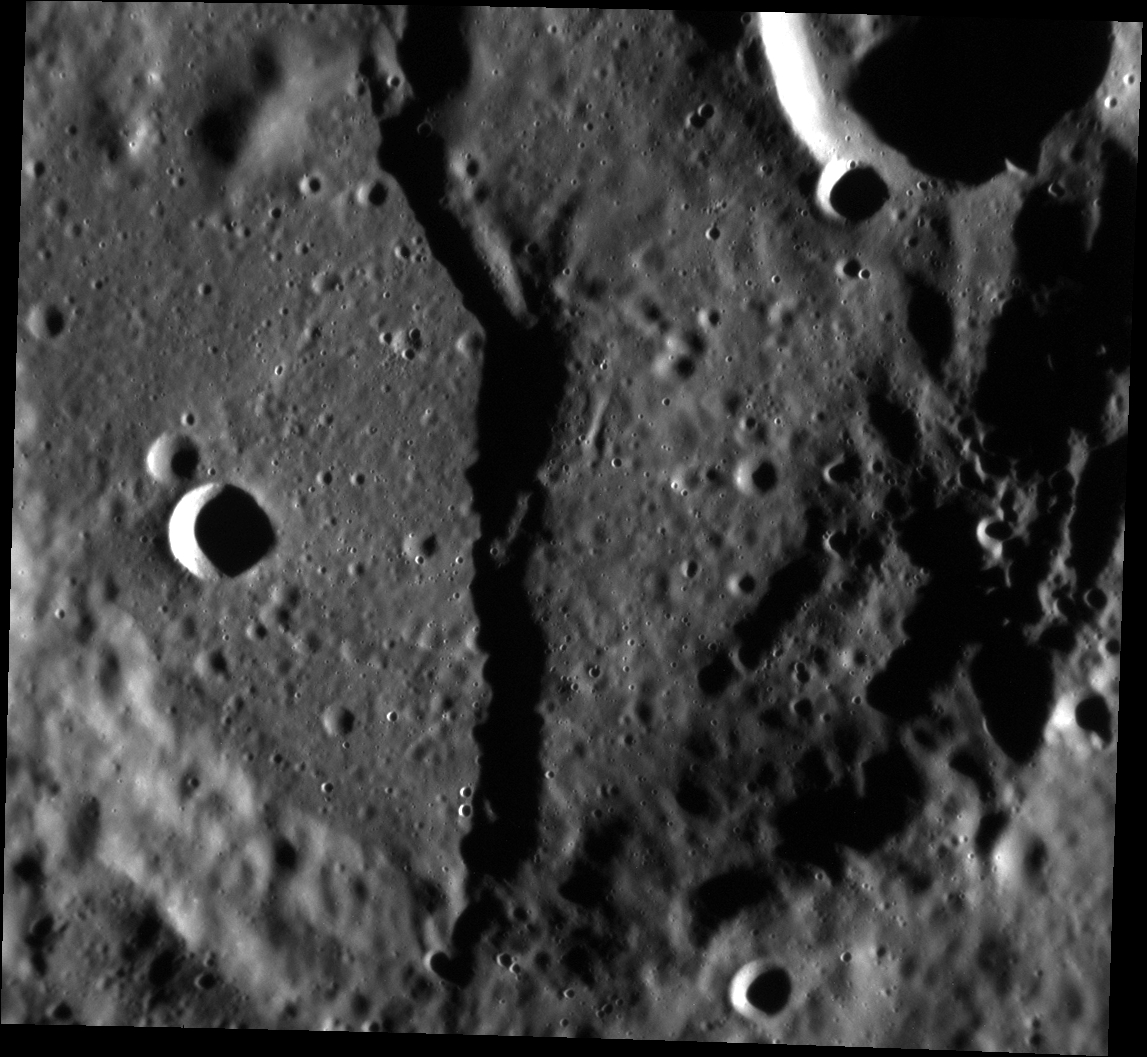

Split Down the Middle

The large unnamed crater in today’s featured image is located just north of Mercury’s equator. The crater’s walls and floor are cross-cut by a scarp, which illustrates the law of superposition. The law of superposition helps scientists to make conclusions about the relative timing of different geologic events and the relative age of geologic features. Since the scarp cuts through the crater’s walls and floor, scientists conclude that the crater is older than the scarp.

This image was acquired as a high-resolution targeted observation. Targeted observations are images of a small area on Mercury’s surface at resolutions much higher than the 200-meter/pixel morphology base map. It is not possible to cover all of Mercury’s surface at this high resolution, but typically several areas of high scientific interest are imaged in this mode each week.

Date acquired: June 30, 2013
Image Mission Elapsed Time (MET): 14904546
Image ID: 4353624
Instrument: Narrow Angle Camera (NAC) of the Mercury Dual Imaging System (MDIS)
Center Latitude: 5.02°
Center Longitude: 7.06° E
Resolution: 47 meters/pixel
Scale: The image is approximately 48 km (30 miles) in length
Incidence Angle: 78.8°
Emission Angle: 23.0°
Phase Angle: 101.9°

The MESSENGER spacecraft is the first ever to orbit the planet Mercury, and the spacecraft’s seven scientific instruments and radio science investigation are unraveling the history and evolution of the Solar System’s innermost planet. MESSENGER acquired over 150,000 images and extensive other data sets. MESSENGER is capable of continuing orbital operations until early 2015.

For information regarding the use of images, see the MESSENGER image use policy.

Credit: NASA/Johns Hopkins University Applied Physics Laboratory/Carnegie Institution of Washington